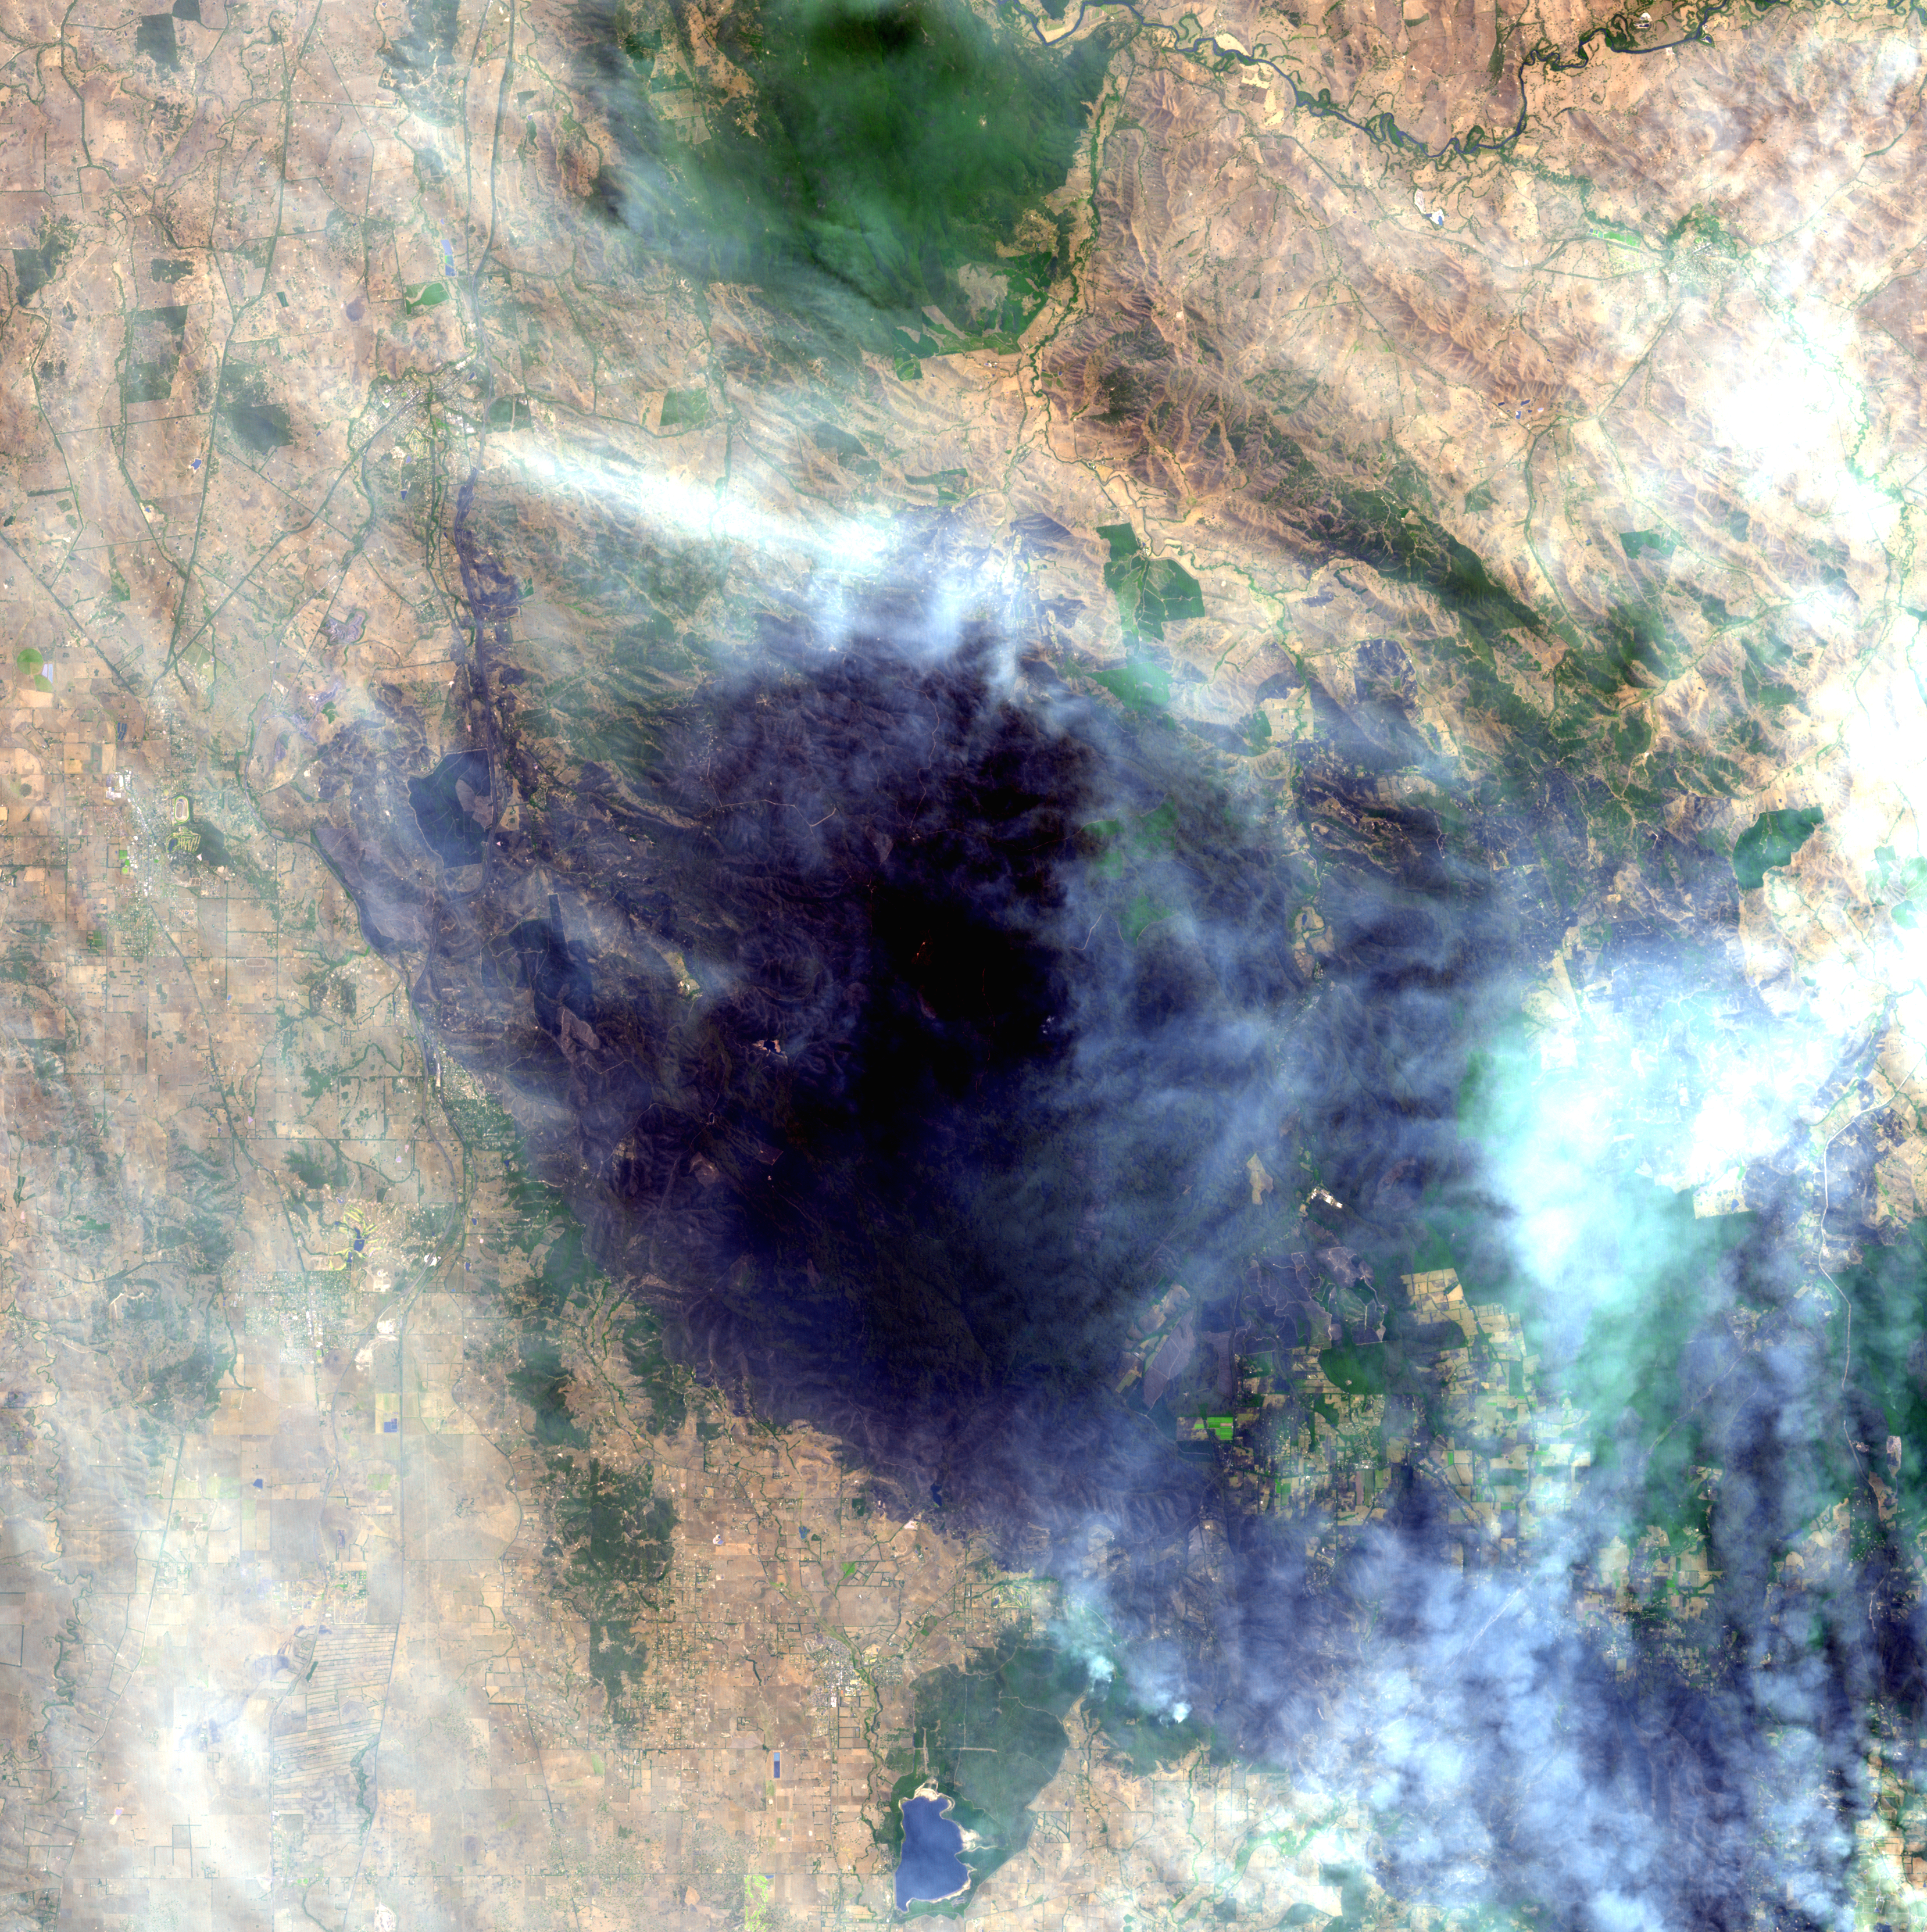

Australia Wildfires Extract a Heavy Toll in Lives, Land

thermal infrared night-time image

The bushfires burning in Victoria Australia have claimed almost 200 lives, destroyed more than 1,800 homes and scorched more than 1,500 square miles (3,900 square kilometers). A daytime image from the Advanced Spaceborne Thermal Emission and Reflection Radiometer (ASTER) instrument on NASA’s Terra spacecraft captured on February 14 shows a large burned area about 50 kilometers (30 miles) northeast of Melbourne near Kinglake National Park. The area is still smoke-covered due to active fires. The night of February 17, ASTER captured a thermal infared image of an area just east of the daytime image. Active fires have been highlighted in red color and show the burning perimeter of several different fires.

With its 14 spectral bands from the visible to the thermal infrared wavelength region and its high spatial resolution of 15 to 90 meters (about 50 to 300 feet), ASTER images Earth to map and monitor the changing surface of our planet. ASTER is one of five Earth-observing instruments launched December 18, 1999, on NASA’s Terra satellite. The instrument was built by Japan’s Ministry of Economy, Trade and Industry. A joint U.S./Japan science team is responsible for validation and calibration of the instrument and the data products.

The broad spectral coverage and high spectral resolution of ASTER provides scientists in numerous disciplines with critical information for surface mapping and monitoring of dynamic conditions and temporal change. Example applications are: monitoring glacial advances and retreats; monitoring potentially active volcanoes; identifying crop stress; determining cloud morphology and physical properties; wetlands evaluation; thermal pollution monitoring; coral reef degradation; surface temperature mapping of soils and geology; and measuring surface heat balance.

The U.S. science team is located at NASA’s Jet Propulsion Laboratory, Pasadena, Calif. The Terra mission is part of NASA’s Science Mission Directorate.

More information about ASTER is available at http://asterweb.jpl.nasa.gov/.

Size: 49 by 49 kilometers (30 by 30 miles), and 40.6 by 67.4 kilometers (25.2 by 41.8 miles)
Location: 37.5 degrees South latitude, 145 degrees East longitude
Orientation: North up
Image Data: ASTER Bands 1,2,3, and 12
Original Data Resolution: 15 meters (49.2 feet), and 90 meters (300 feet) Date Acquired: February 14 and 17, 2009

Credit: NASA/GSFC/METI/ERSDAC/JAROS, and U.S./Japan ASTER Science Team